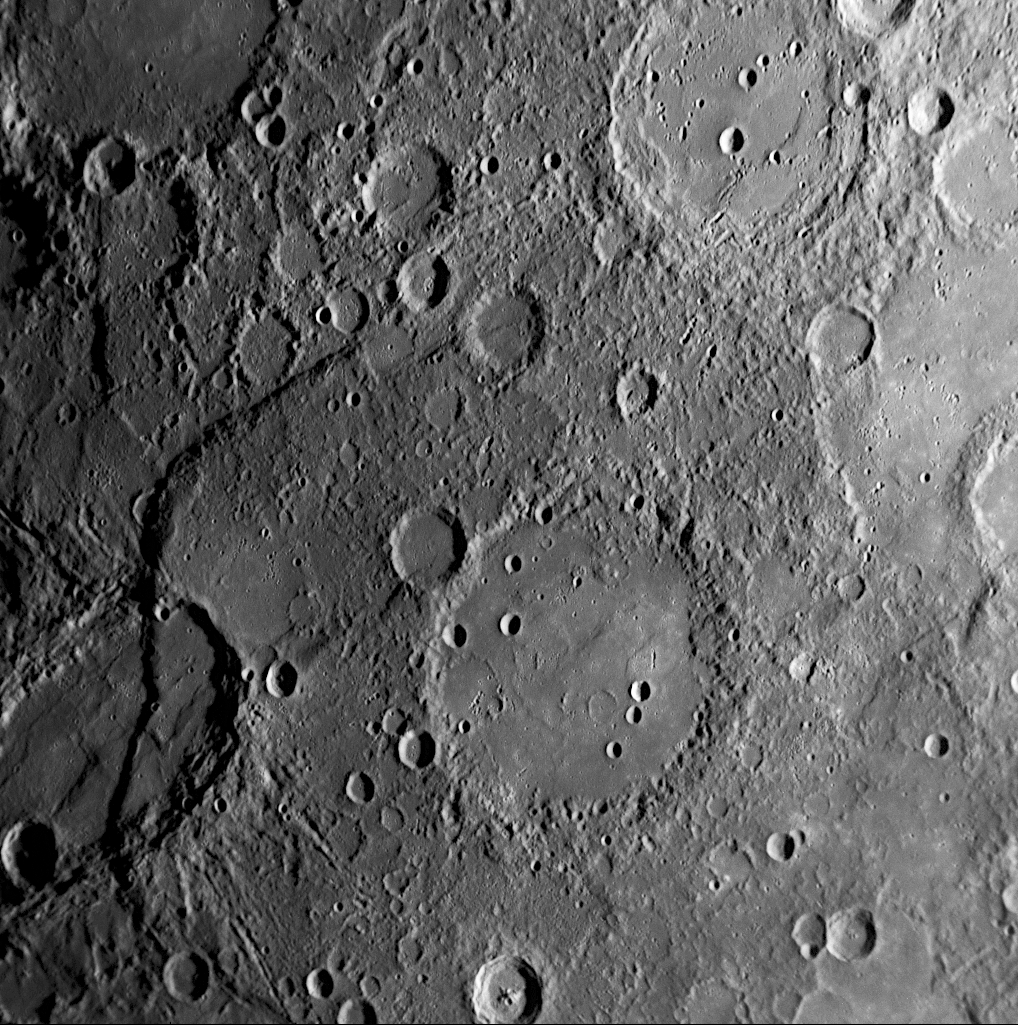

Mercury’s Izquierdo: An Impact Basin Newly Named for the Mexican Painter

Located to the east of Beagle Rupes and Sveinsdóttir crater, a modest-sized impact basin on Mercury now bears the name of Izquierdo. It was named in July 2009 in honor of the 20th-century Mexican painter María Izquierdo. As seen in this NAC image, the floor of Izquierdo is smooth, the result of having been partially filled with volcanic lava. Circular outlines of the rims of “ghost craters” – smaller, older craters that have been largely buried by the lavas that infilled the basin – are visible in a few places on Izquierdo’s floor. The remnants of a buried inner ring are also barely discernible in spots, reminiscent of the image of Munkácsy released last week. There have been more recent impacts into the floor of Izquierdo, resulting in some small, sharply defined crater.

Date Acquired: January 14, 2008
Image Mission Elapsed Time (MET): 108828411
Instrument: Narrow Angle Camera (NAC) of the Mercury Dual Imaging System (MDIS)
Resolution: 500 meters/pixel (0.31 miles/pixel)
Scale: Izquierdo is 170 kilometers (106 miles) in diameter
Spacecraft Altitude: 19,400 kilometers (12,000 miles)

These images are from MESSENGER, a NASA Discovery mission to conduct the first orbital study of the innermost planet, Mercury. For information regarding the use of images, see the MESSENGER image use policy.

Credit: NASA/Johns Hopkins University Applied Physics Laboratory/Carnegie Institution of Washington